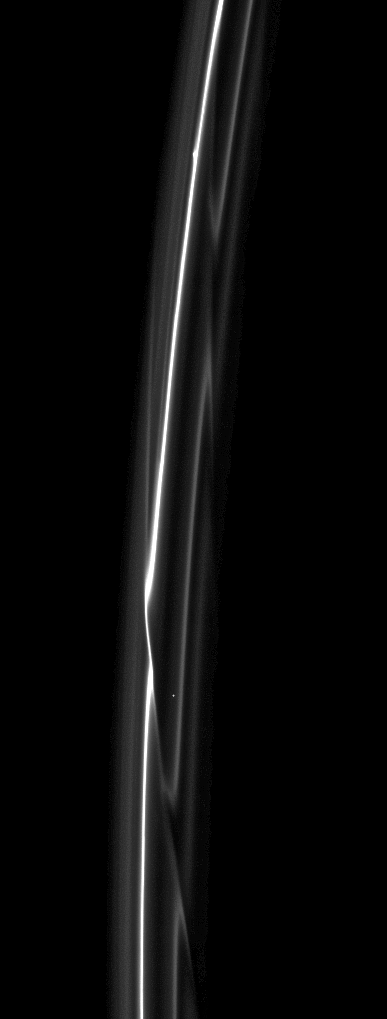

Fragile F Ring

Set starkly against the blackness of space are the F ring’s delicate strands which are periodically gored by its shepherding moon, Prometheus.

Prometheus (86 kilometers, or 53 miles across) and Pandora (81 kilometers, or 50 miles across) both interact with the ring but neither is visible here. Prometheus has the larger effect. See PIA08397 for a movie of Prometheus creating a streamer-channel in the ring.

A star can be seen through the ring in the lower third of the image.

This view looks toward the unilluminated side of the rings from about 33 degrees above the ringplane. The image was taken in visible light with the Cassini spacecraft narrow-angle camera on Jan. 11, 2009. The view was acquired at a distance of approximately 1 million kilometers (620,000 miles) from Saturn and at a Sun-Saturn-spacecraft, or phase, angle of 37 degrees. Image scale is 6 kilometers (4 miles) per pixel.

The Cassini-Huygens mission is a cooperative project of NASA, the European Space Agency and the Italian Space Agency. The Jet Propulsion Laboratory, a division of the California Institute of Technology in Pasadena, manages the mission for NASA’s Science Mission Directorate, Washington, D.C. The Cassini orbiter and its two onboard cameras were designed, developed and assembled at JPL. The imaging operations center is based at the Space Science Institute in Boulder, Colo.

Credit: NASA/JPL/Space Science Institute